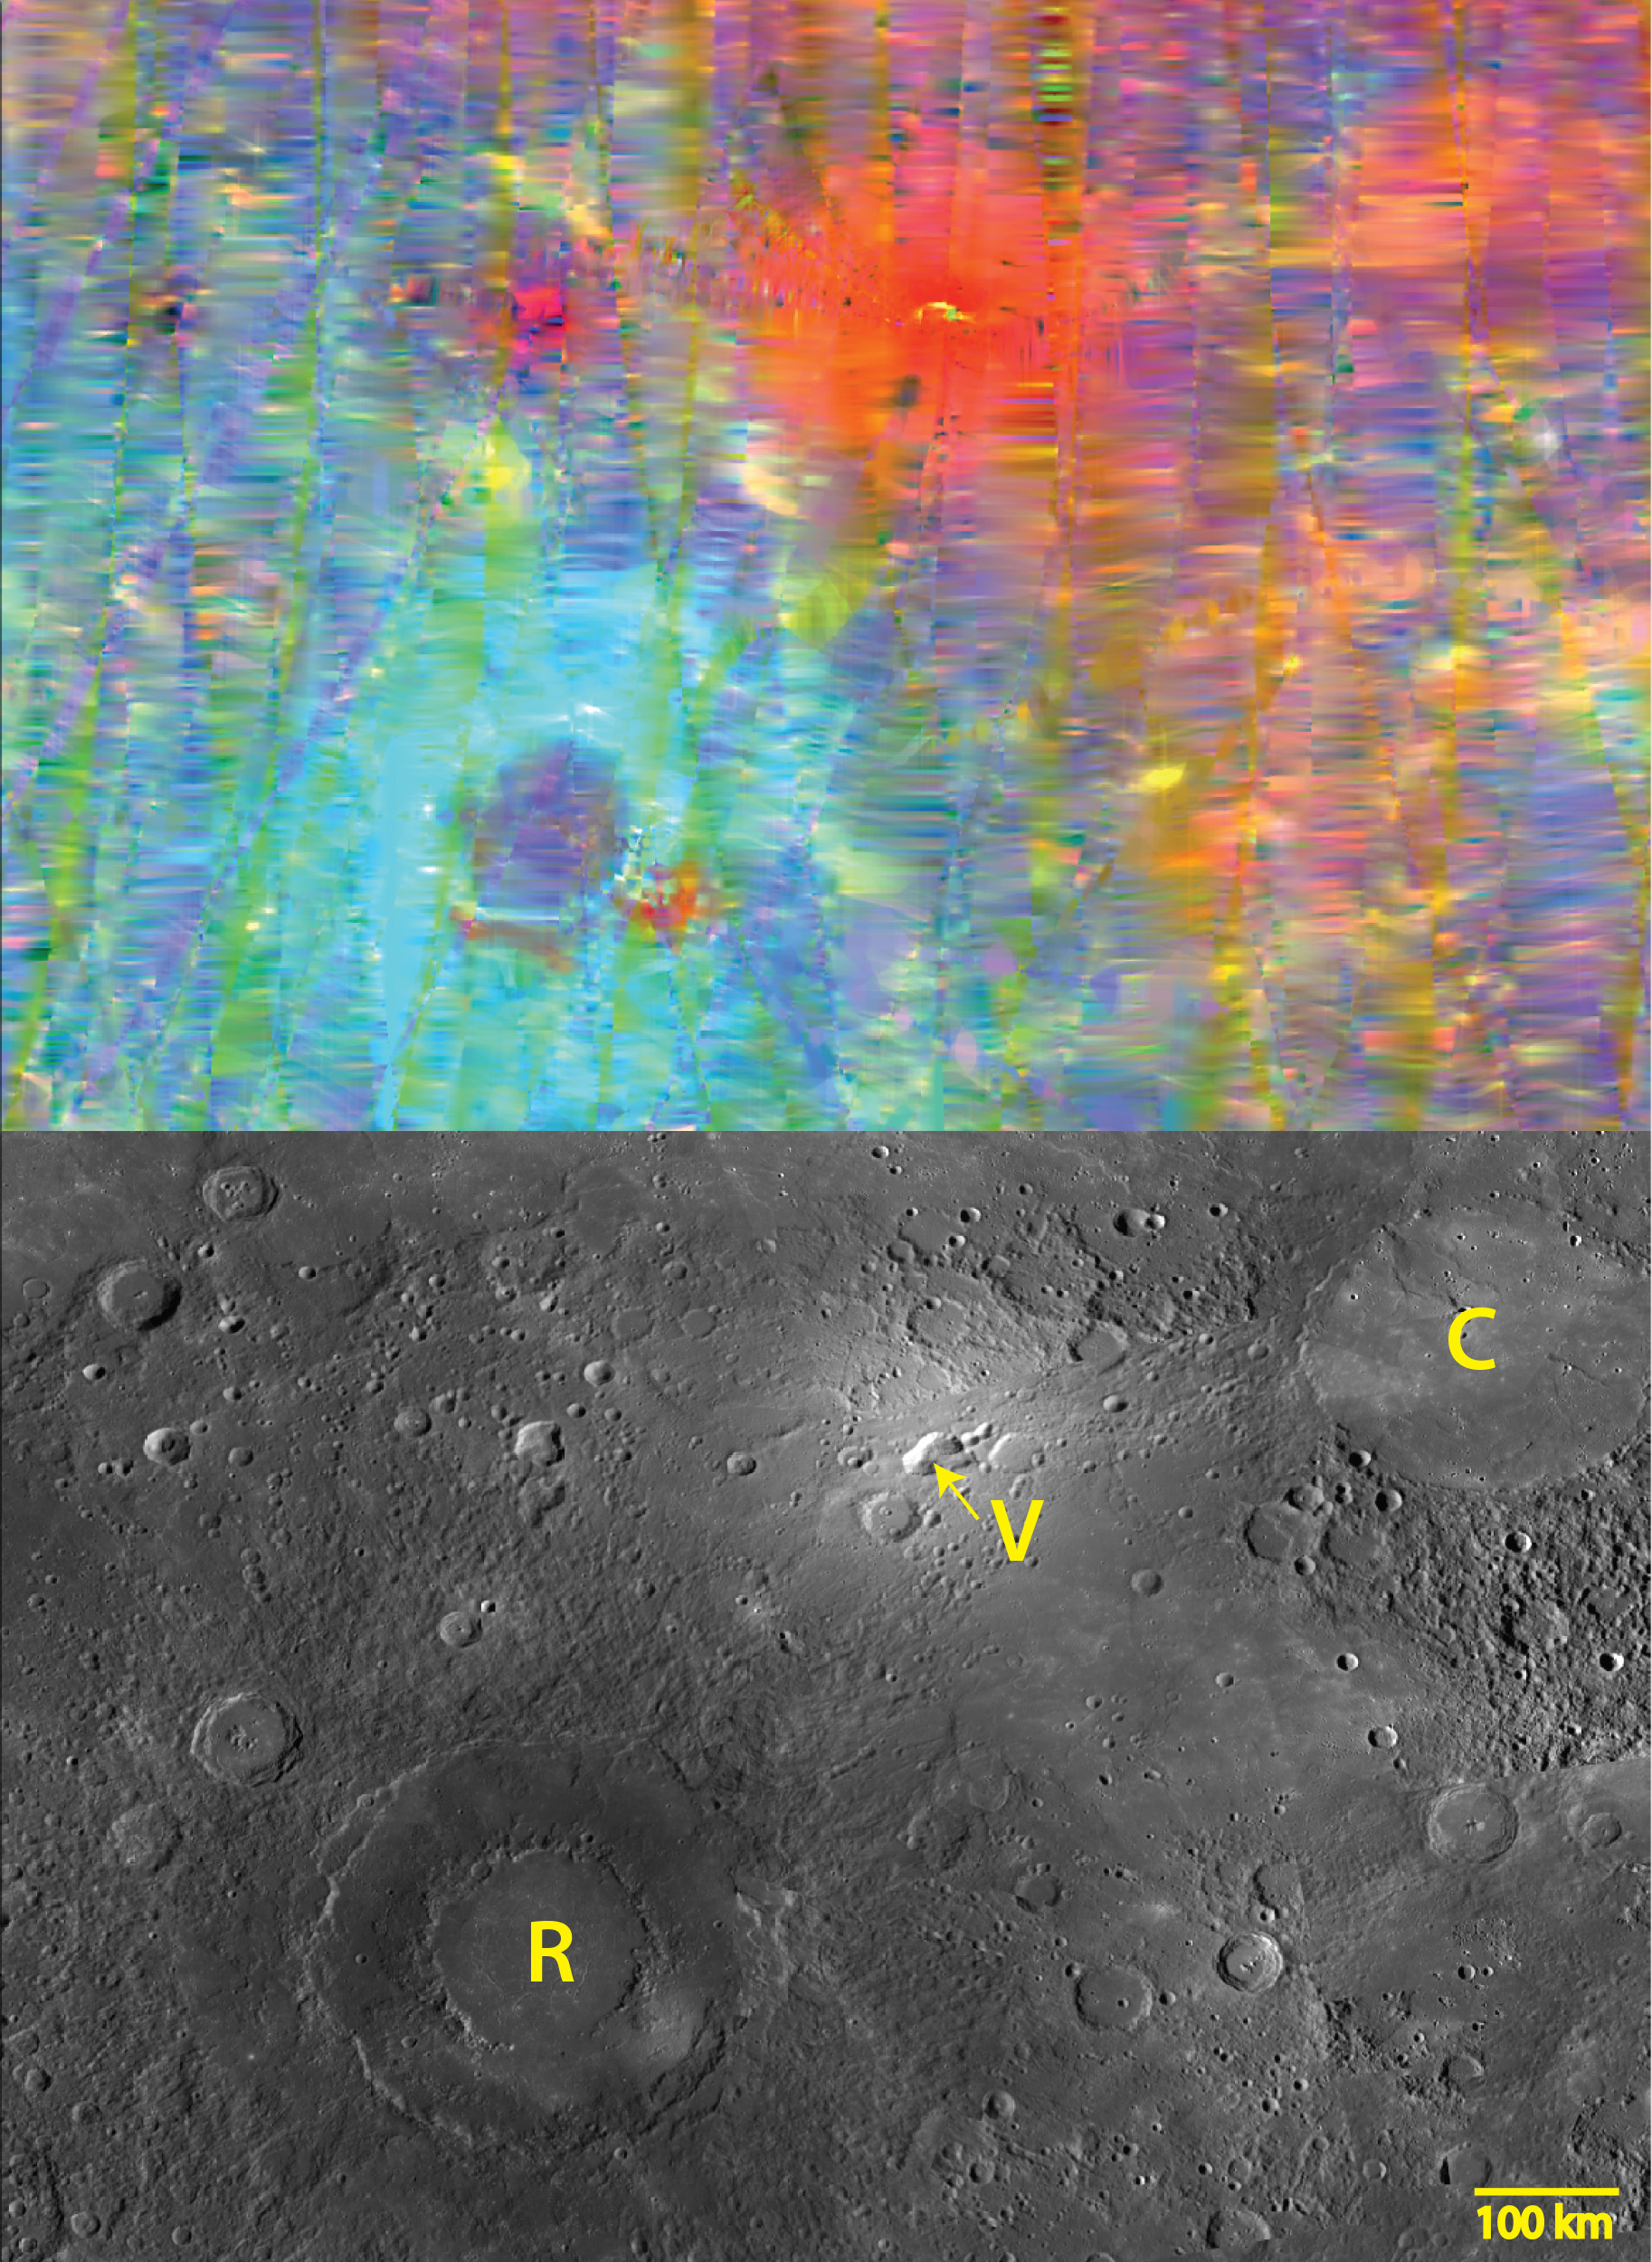

Bright and Dark

The top image is a MASCS VIRS interpolated color composite of the craters Rachmaninoff (lower left) and Copland (upper right). The bottom image is a monochrome MDIS mosaic of the same area. In the VIRS image, red areas like Copland (C) are brighter than blue areas like Rachmaninoff (R). The very bright red region in-between is a suspected volcanic vent (V). The color differences revealed in the VIRS image reveal differences in the composition of the surface rocks, as well as varying degrees of exposure to space weathering in the harsh environment of Mercury.

The VIRS composite shows hundreds of individual footprints tracks (minimum 100-200 m across and 3-4 km long) taken from different directions and altitudes. In locations where multiple footprints cover the same area, the footprint with the best illumination for mineralogical interpretation (usually the lowest incidence angle where shadows are minimized) is used for making the map. In areas where footprints are sparse (separated by tens of km), observations are interpolated for complete coverage of the surface. In the MDIS mosaic, some brightness variations are due to tiling of images taken at different illuminations.

Date Created: June 16, 2014
Instruments: Visible and Infrared Spectrograph (VIRS) of the Mercury Atmosphere and Surface Composition Spectrometer (MASCS) and Mercury Dual Imaging System (MDIS)
VIRS Color Composite Wavelengths: 575 nm as red, 415 nm/750 nm as green, 310 nm/390 nm as blue
Center Latitude: 32.2°
Center Longitude: 60.9° E
Resolution: 1 km/pixel
Scale: Inner Rim of Rachmaninoff (lower left crater) is 140 km (87 mi.) in diameter

The MESSENGER spacecraft is the first ever to orbit the planet Mercury, and the spacecraft’s seven scientific instruments and radio science investigation are unraveling the history and evolution of the Solar System’s innermost planet. MESSENGER acquired over 150,000 images and extensive other data sets. MESSENGER is capable of continuing orbital operations until early 2015.

For information regarding the use of images, see the MESSENGER image use policy.

Credit: NASA/Johns Hopkins University Applied Physics Laboratory/Carnegie Institution of Washington